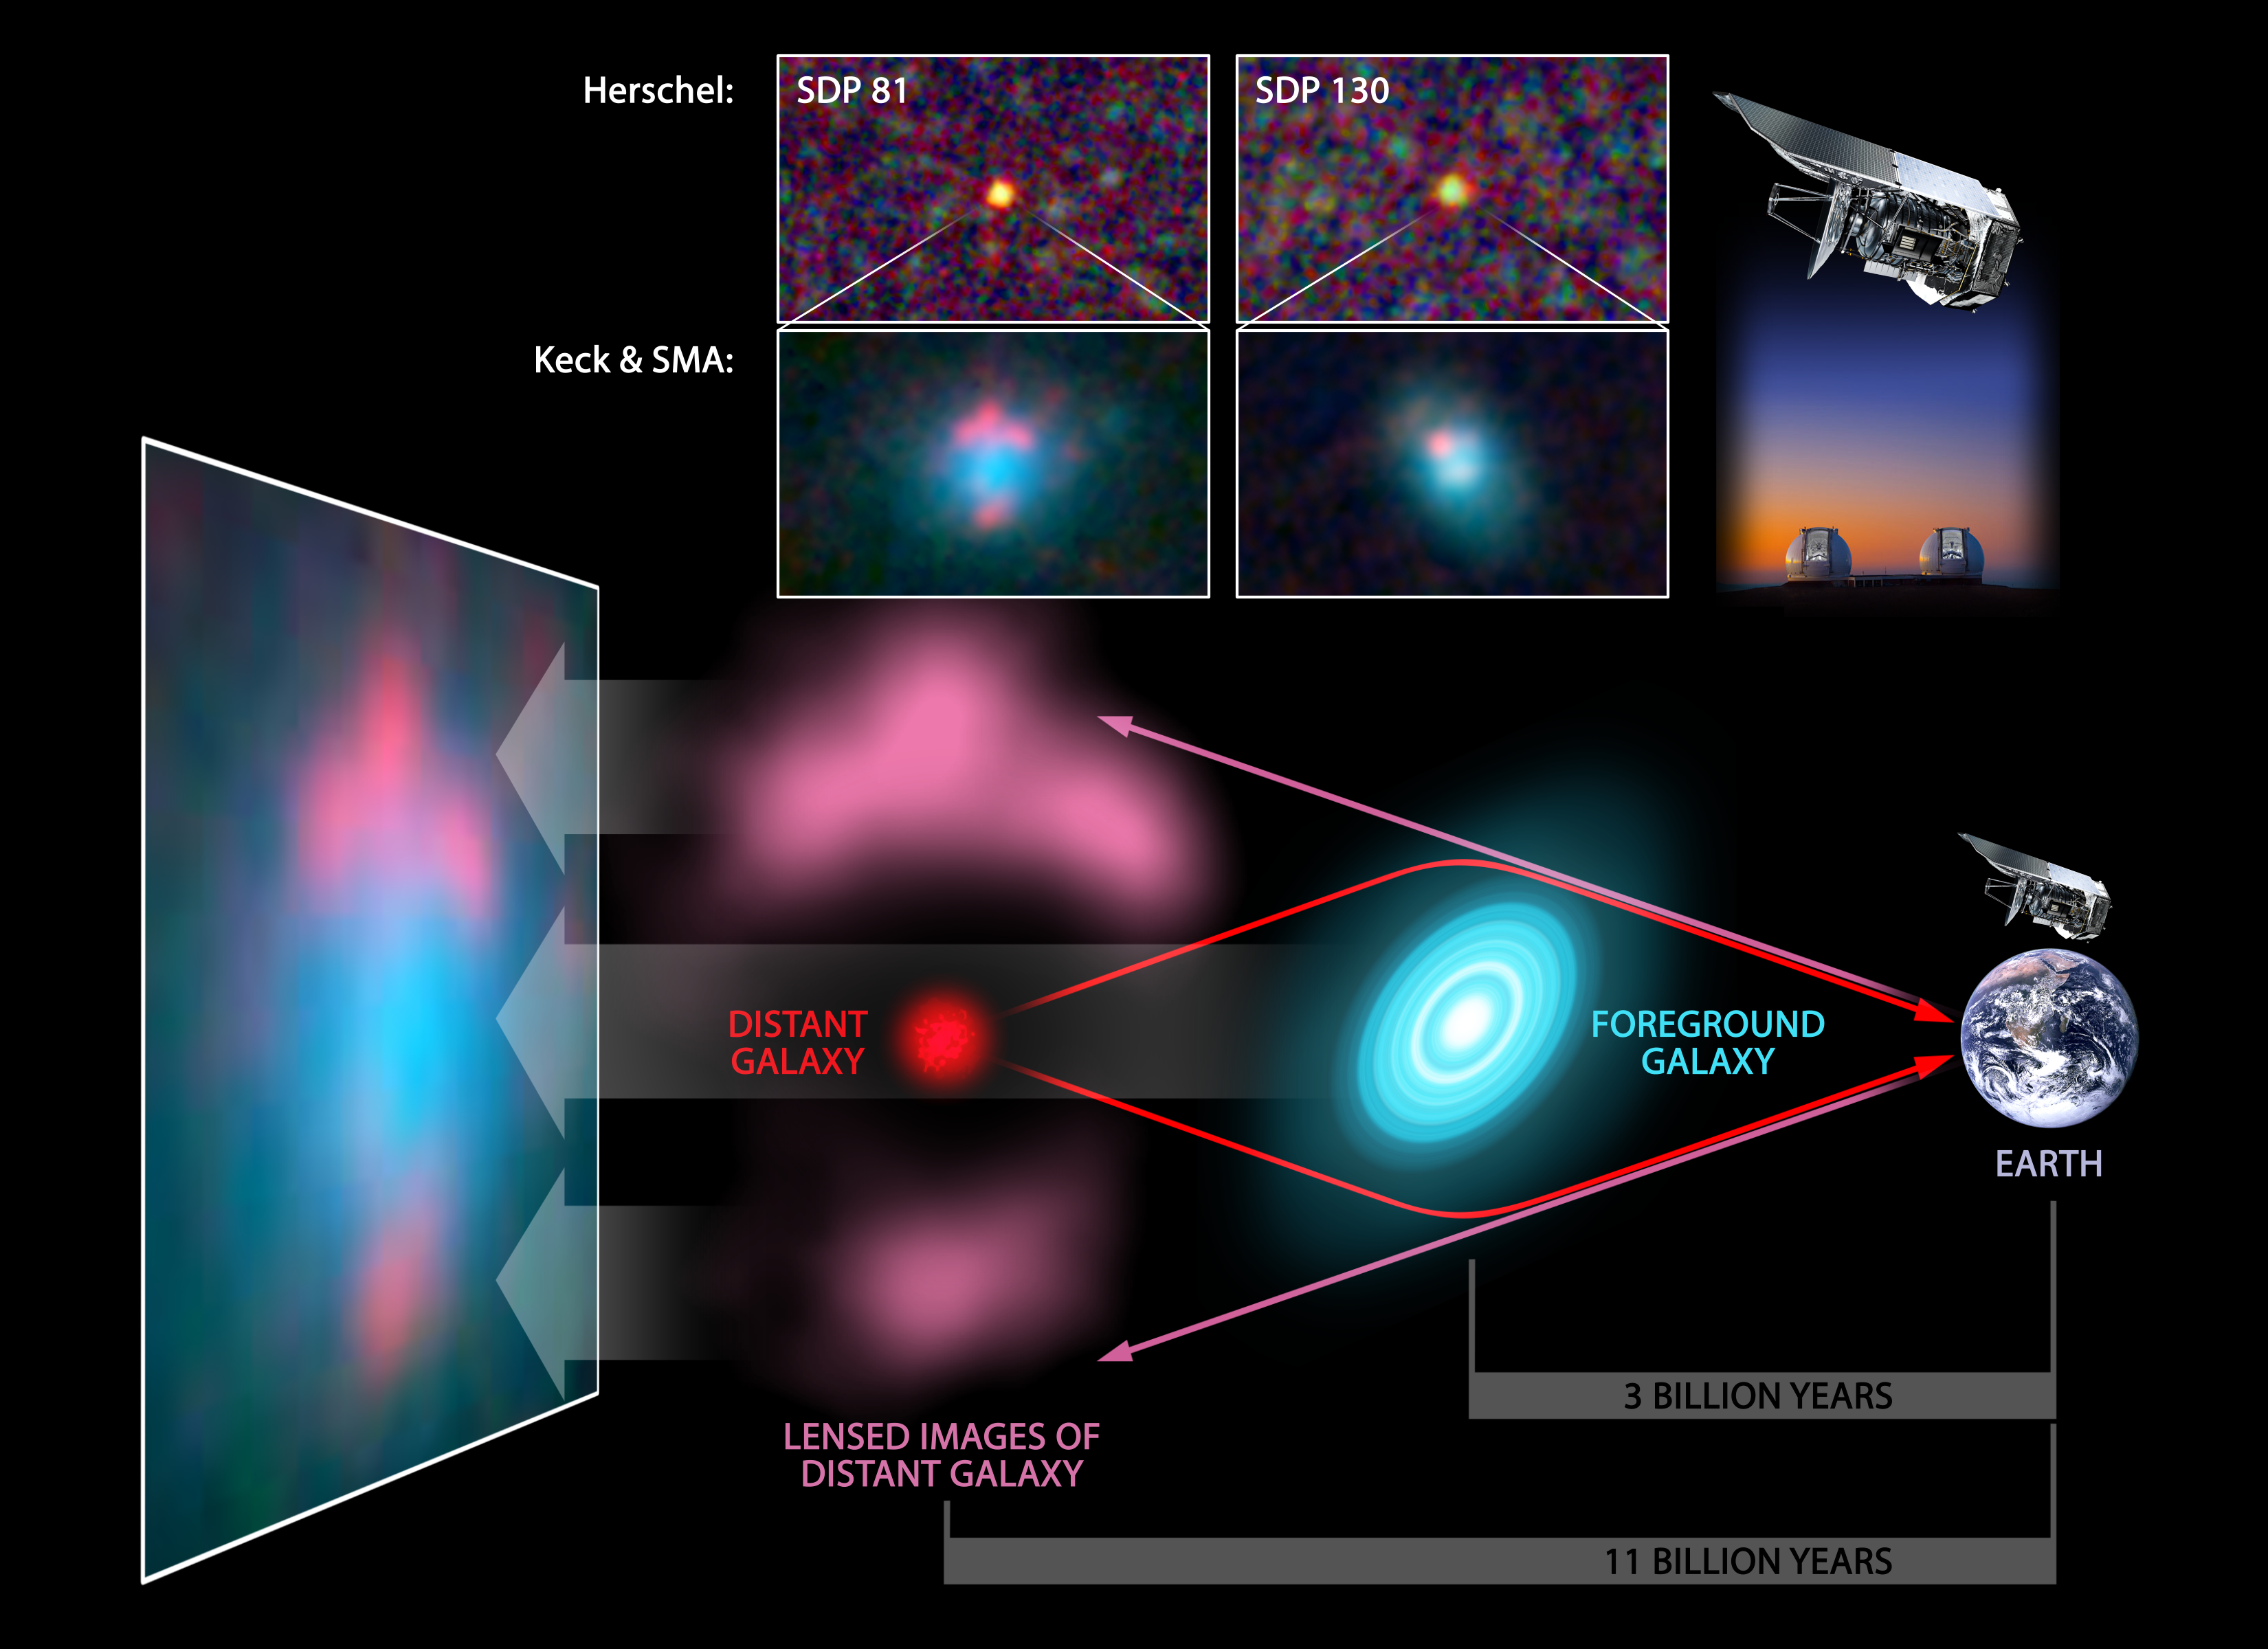

Distortions of a Distant Galaxy

This diagram illustrates a cosmic phenomenon known as gravitational lensing, in which a galaxy magnifies a second, more distant galaxy, making it appear brighter and easier to study. The Herschel Space Observatory turns out to be particularly good at spotting these distant "lensed" galaxies. It has discovered five new ones, and is expected to find many more.

In the diagram, the Herschel telescope and Earth are shown to the right. A foreground galaxy is shown in blue, located approximately three billion light-years away (its light took three billion years to reach us). A more distant galaxy, about 11 billion light-years away, is shown in red. The gravity of the foreground galaxy bends the light from the distant one, as shown with the red lines. The pink lines show what we actually see -- a distorted and magnified view of the distant galaxy. An example of a final image taken by ground-based telescopes is at the far left.

Herschel is a European Space Agency cornerstone mission, with science instruments provided by consortia of European institutes and with important participation by NASA. NASA's Herschel Project Office is based at NASA's Jet Propulsion Laboratory, Pasadena, Calif. JPL contributed mission-enabling technology for two of Herschel's three science instruments. The NASA Herschel Science Center, part of the Infrared Processing and Analysis Center at the California Institute of Technology in Pasadena, supports the United States astronomical community. Caltech manages JPL for NASA.

Credit: NASA/JPL-Caltech/T. Pyle (SSC/Caltech)